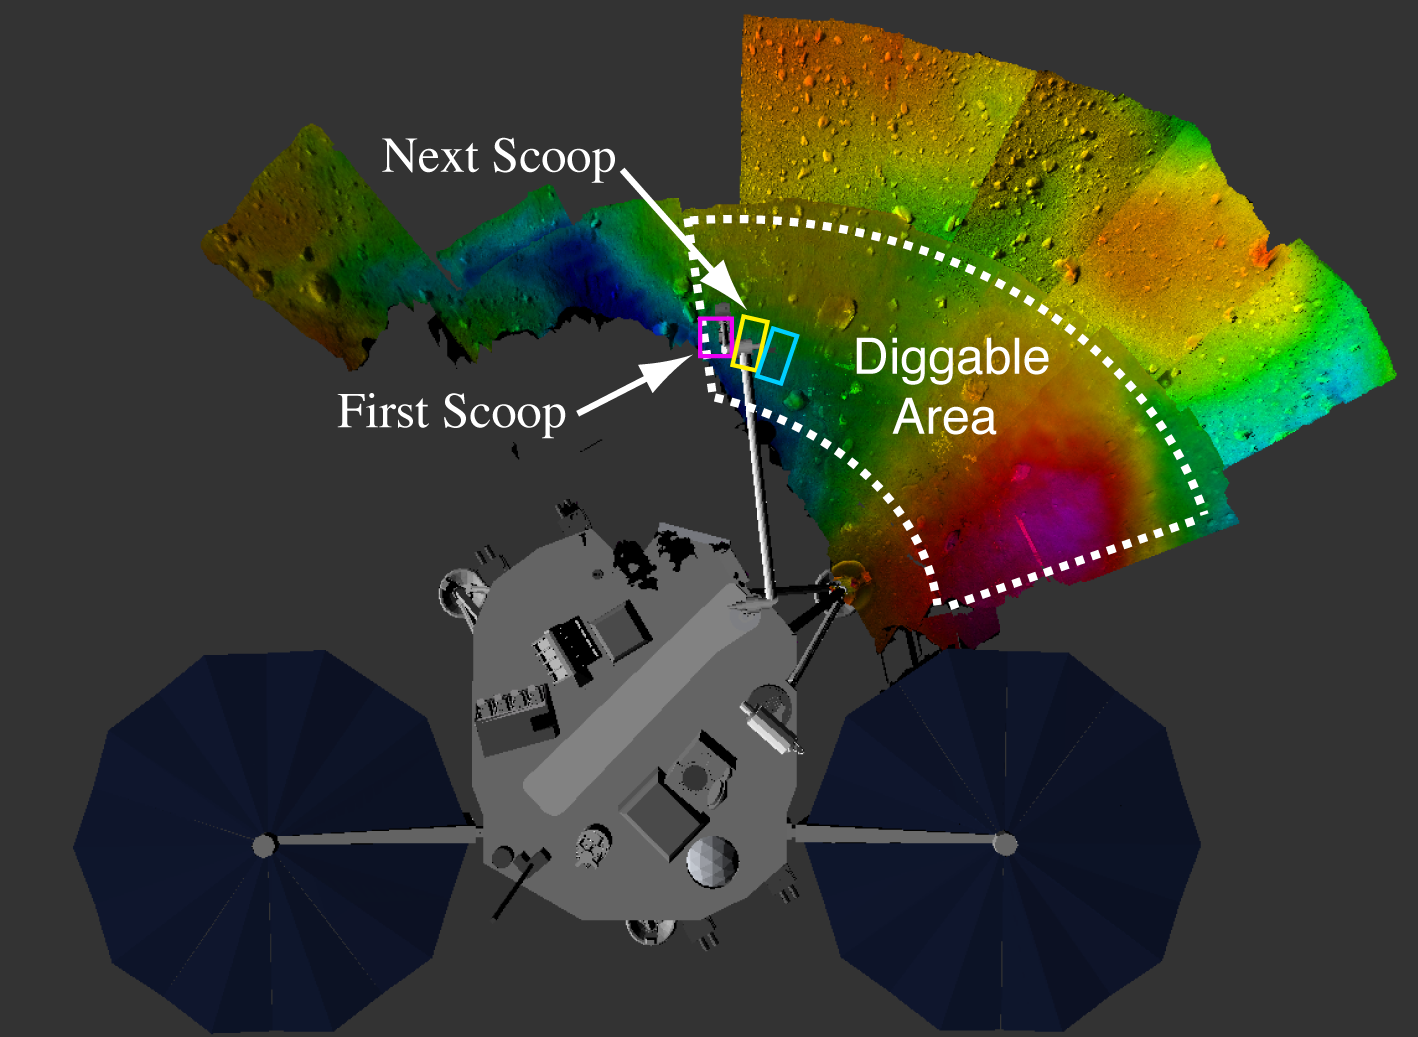

Map of Phoenix Digging Area

This image shows where NASA’s Phoenix Mars Lander’s Robotic Arm scoop has started digging, and the next areas planned for digging. The majority of the area to the right of the current trench is being preserved for future digging.

The Phoenix Mission is led by the University of Arizona, Tucson, on behalf of NASA. Project management of the mission is by NASA’s Jet Propulsion Laboratory, Pasadena, Calif. Spacecraft development is by Lockheed Martin Space Systems, Denver.

Photojournal Note: As planned, the Phoenix lander, which landed May 25, 2008 23:53 UTC, ended communications in November 2008, about six months after landing, when its solar panels ceased operating in the dark Martian winter.

Credit: NASA/Ames